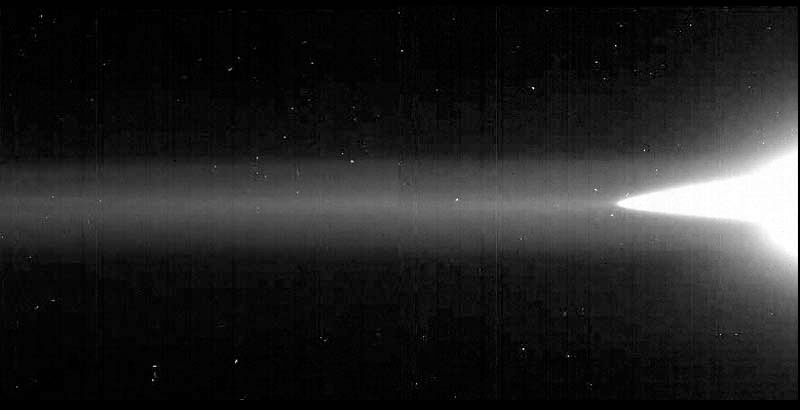

Jupiter’s Ring System (Galileo)

All three components of Jupiter’s ring system are captured in this image from NASA’s Galileo spacecraft: the flat main ring, the halo that is interior to the main ring, and the diffuse outer gossamer ring. The gossamer ring is shown stretching the width of this mosaic image (and continuing beyond), with the main ring and halo on the right-hand side. The image is purposely overexposed to accentuate the faint gossamer ring. The images were obtained when Galileo was in Jupiter’s shadow, peering back toward the Sun.

Credit: Image: NASA, NASA-JPL, Cornell University